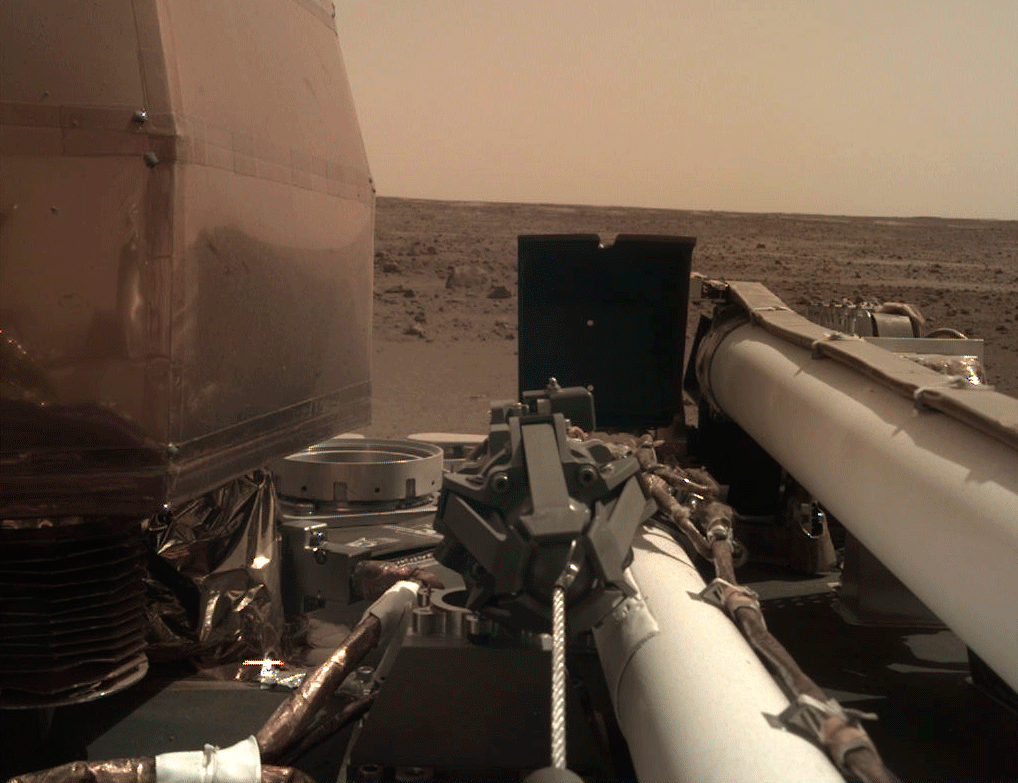

Unlatching InSight’s Arm

As visible in this two-frame set of images, NASA’s InSight spacecraft unlatched its robotic arm on Nov. 27, 2018, the day after it landed on Mars.

JPL manages InSight for NASA’s Science Mission Directorate. InSight is part of NASA’s Discovery Program, managed by the agency’s Marshall Space Flight Center in Huntsville, Alabama.

A number of European partners, including France’s Centre National d’Études Spatiales (CNES) and the German Aerospace Center (DLR), are supporting the InSight mission. CNES, and the Institut de Physique du Globe de Paris (IPGP), provided the SEIS instrument, with significant contributions from the Max Planck Institute for Solar System Research (MPS) in Germany, the Swiss Institute of Technology (ETH) in Switzerland, Imperial College and Oxford University in the United Kingdom, and JPL. DLR provided the HP3 instrument, with significant contributions from the Space Research Center (CBK) of the Polish Academy of Sciences and Astronika in Poland. Spain’s Centro de Astrobiología (CAB) supplied the wind sensors.

Credit: NASA/JPL-Caltech